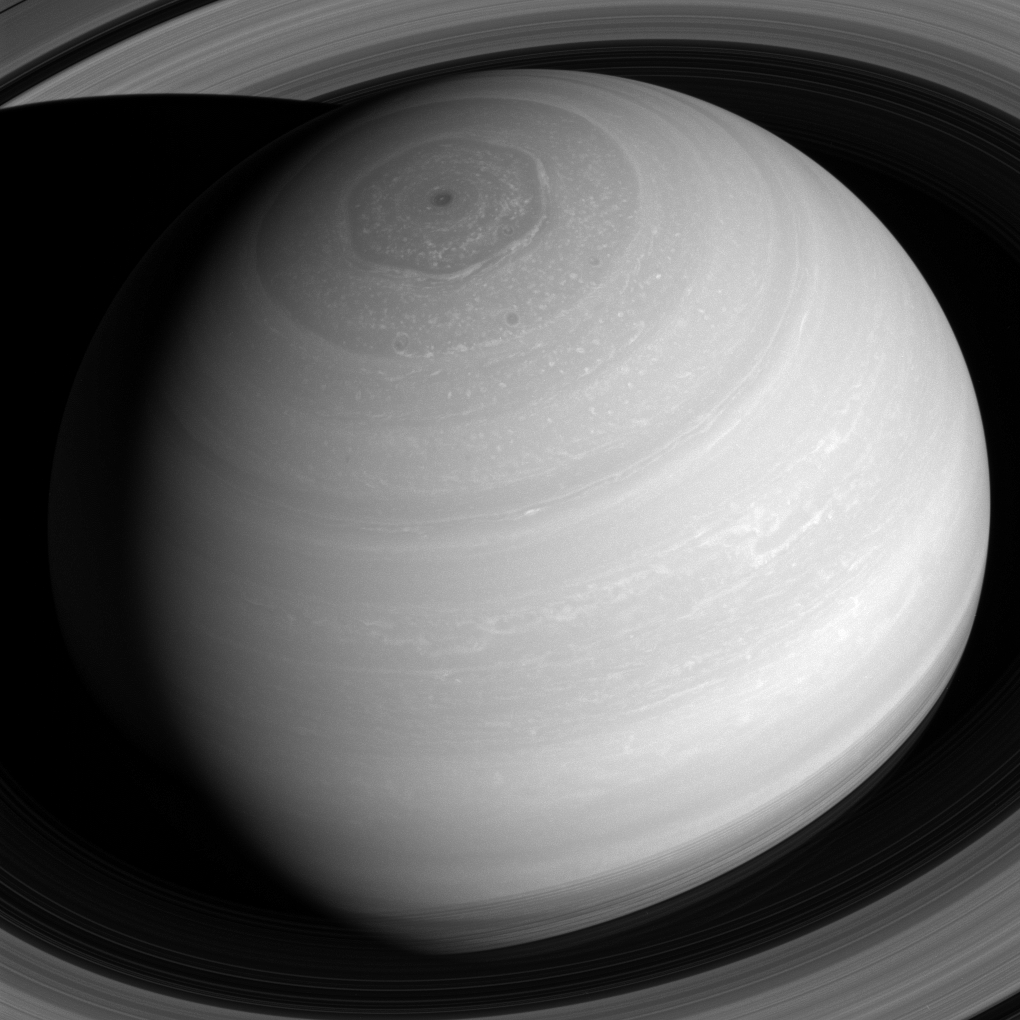

View from Above

Saturn appears as a serene globe amid tranquil rings in this view from NASA’s Cassini spacecraft. In reality, the planet’s atmosphere is an ever-changing scene of high-speed winds and evolving weather patterns, punctuated by occasional large storms (see PIA14901). The rings, consist of countless icy particles, which are continually colliding. Such collisions play a key role in the rings’ numerous waves and wakes, which are the manifestation of the subtle influence of Saturn’s moons and, indeed, the planet itself.

The long duration of the Cassini mission has allowed scientists to study how the atmosphere and rings of Saturn change over time, providing much-needed insights into this active planetary system.

The view looks toward the sunlit side of the rings from about 41 degrees above the ring plane. The image was taken with the Cassini spacecraft wide-angle camera on July 16, 2016 using a spectral filter which preferentially admits wavelengths of near-infrared light centered at 752 nanometers.

The view was acquired at a distance of approximately 1 million miles (2 million kilometers) from Saturn. Image scale is 68 miles (110 kilometers) per pixel.

The Cassini mission is a cooperative project of NASA, ESA (the European Space Agency) and the Italian Space Agency. The Jet Propulsion Laboratory, a division of the California Institute of Technology in Pasadena, manages the mission for NASA’s Science Mission Directorate, Washington. The Cassini orbiter and its two onboard cameras were designed, developed and assembled at JPL. The imaging operations center is based at the Space Science Institute in Boulder, Colorado.

Credit: NASA/JPL-Caltech/Space Science Institute